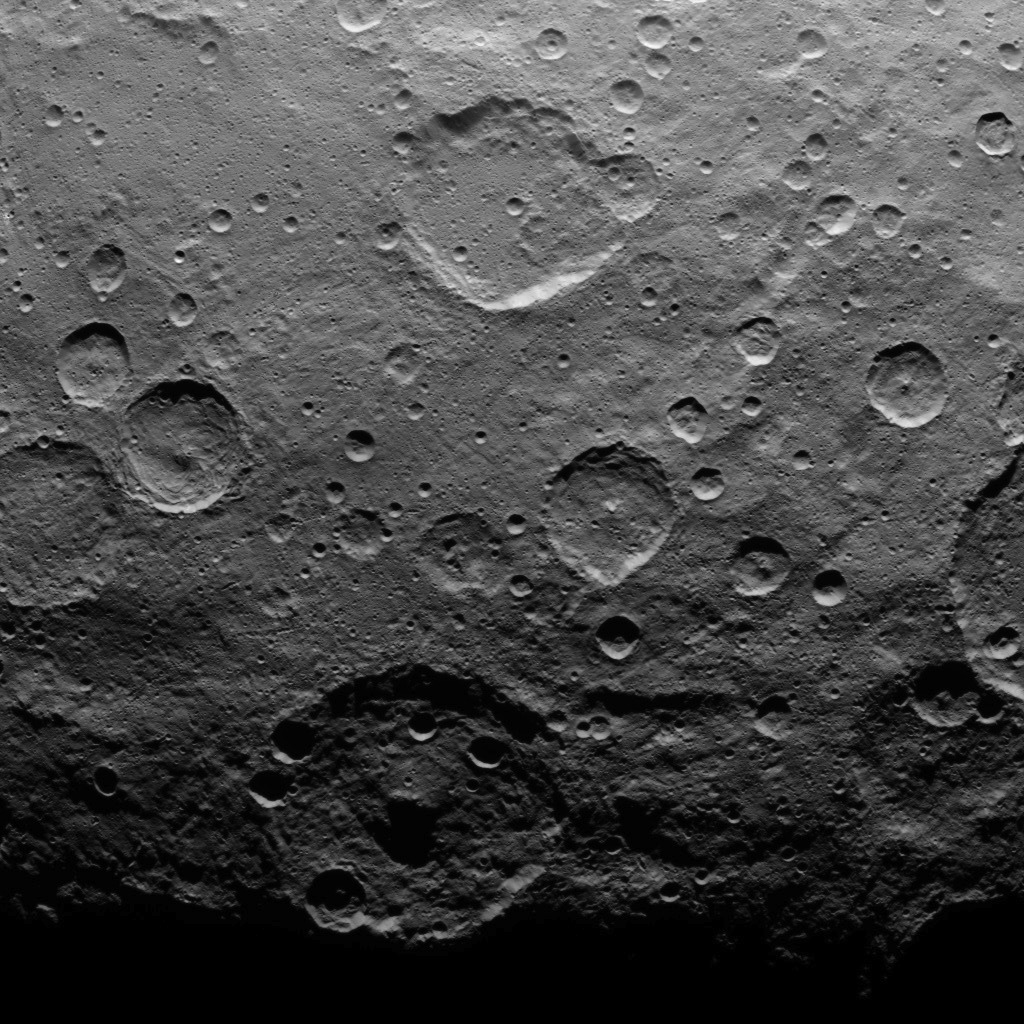

Dawn Survey Orbit Image 41

This image, taken by NASA’s Dawn spacecraft, shows a portion of the southern hemisphere of dwarf planet Ceres from an altitude of 2,700 miles (4,400 kilometers). The image, with a resolution of 1,400 feet (410 meters) per pixel, was taken on June 25, 2015.

The large crater with a central peak at bottom is Zadeni crater, measuring about 80 miles (129 kilometers) across.

Dawn’s mission is managed by JPL for NASA’s Science Mission Directorate in Washington. Dawn is a project of the directorate’s Discovery Program, managed by NASA’s Marshall Space Flight Center in Huntsville, Alabama. UCLA is responsible for overall Dawn mission science. Orbital ATK, Inc., in Dulles, Virginia, designed and built the spacecraft. The German Aerospace Center, the Max Planck Institute for Solar System Research, the Italian Space Agency and the Italian National Astrophysical Institute are international partners on the mission team.

Credit: NASA/JPL-Caltech/UCLA/MPS/DLR/IDA